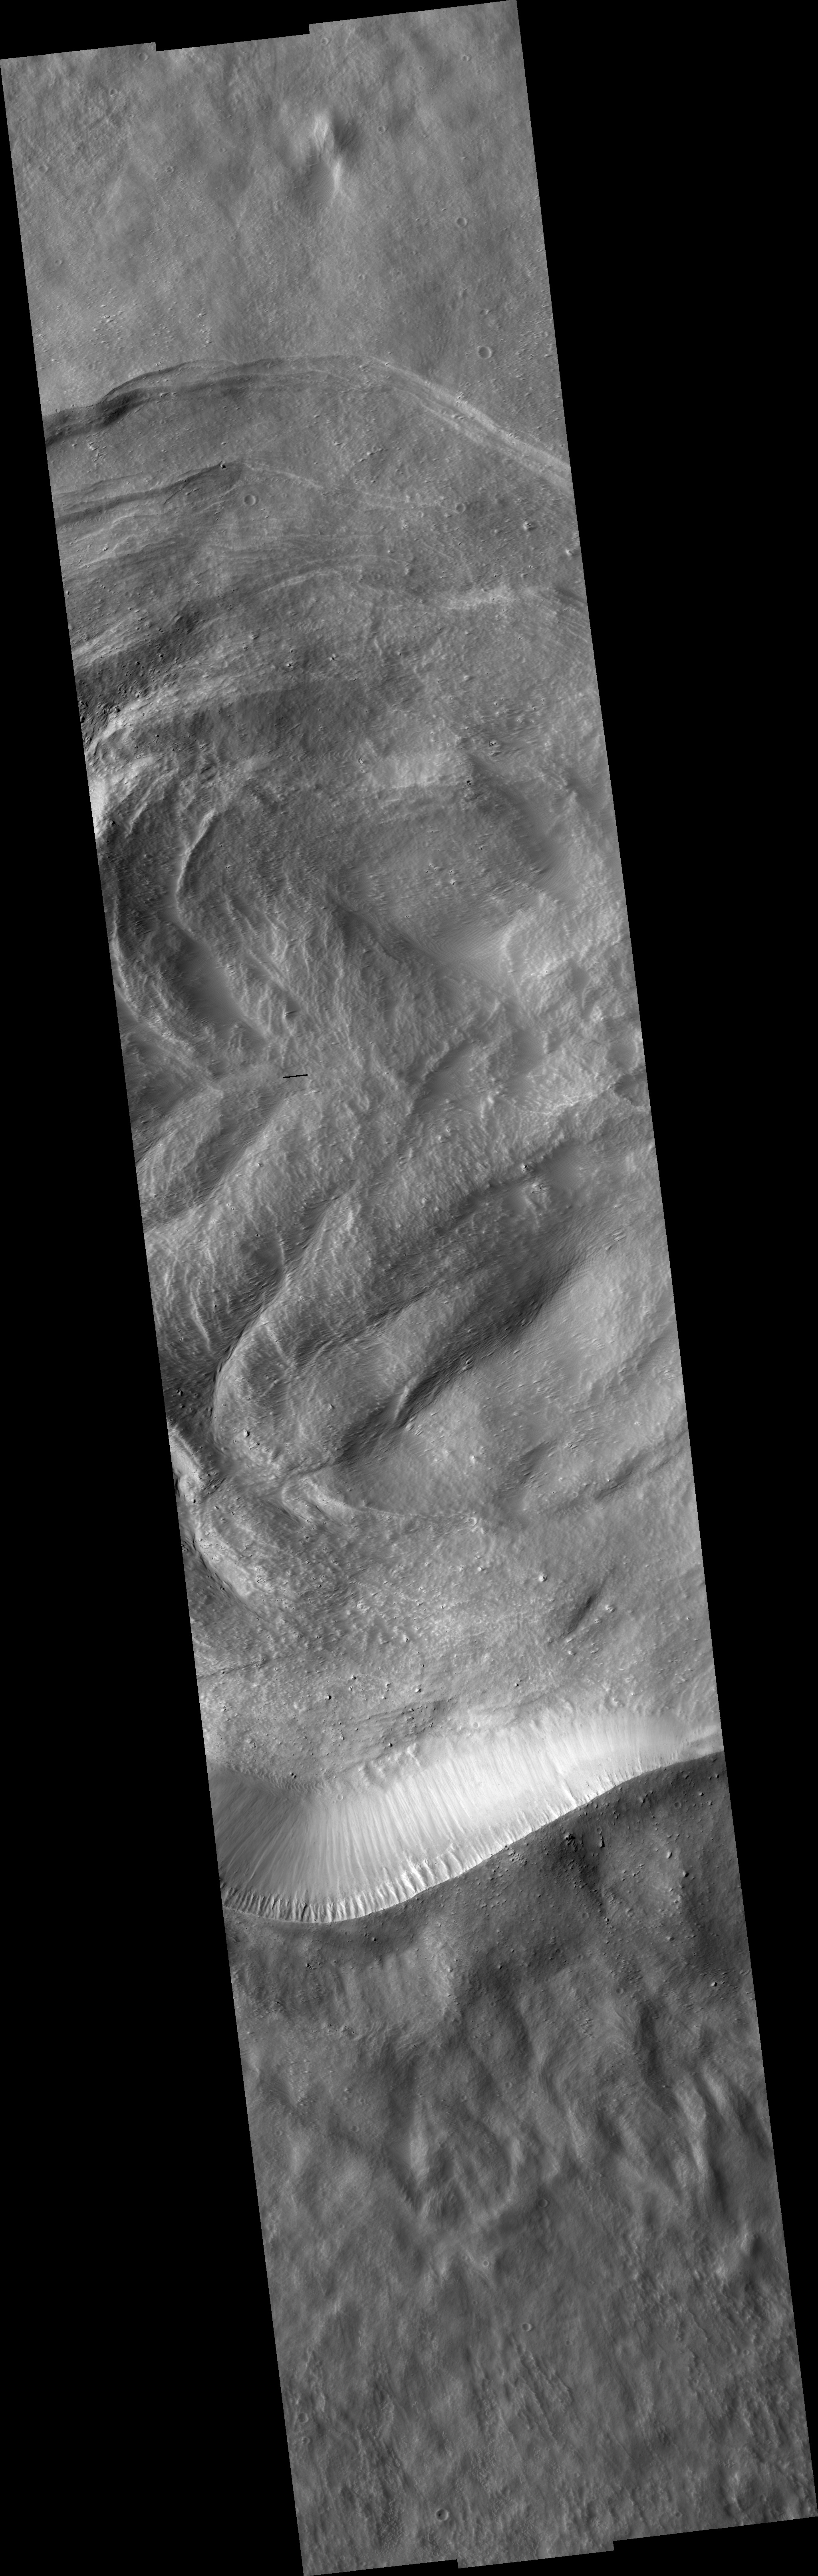

Crater Karzok on Olympus Mons

Image PSP_001379_1985 was taken by the High Resolution Imaging Science Experiment (HiRISE) camera onboard the Mars Reconnaissance Orbiter spacecraft on November 11, 2006. The complete image is centered at 18.4 degrees latitude, 228.3 degrees East longitude. The range to the target site was 257.4 km (160.9 miles). At this distance the image scale ranges from 51.5 cm/pixel (with 2 x 2 binning) to 103.0 cm/pixel (with 4 x 4 binning). The image shown here has been map-projected to 50 cm/pixel and north is up. The image was taken at a local Mars time of 3:28 PM and the scene is illuminated from the west with a solar incidence angle of 49 degrees, thus the sun was about 41 degrees above the horizon. At a solar longitude of 134.0 degrees, the season on Mars is Northern Summer.

NASA’s Jet Propulsion Laboratory, a division of the California Institute of Technology in Pasadena, manages the Mars Reconnaissance Orbiter for NASA’s Science Mission Directorate, Washington. Lockheed Martin Space Systems, Denver, is the prime contractor for the project and built the spacecraft. The High Resolution Imaging Science Experiment is operated by the University of Arizona, Tucson, and the instrument was built by Ball Aerospace and Technology Corp., Boulder, Colo.

Credit: NASA/JPL/Univ. of Arizona